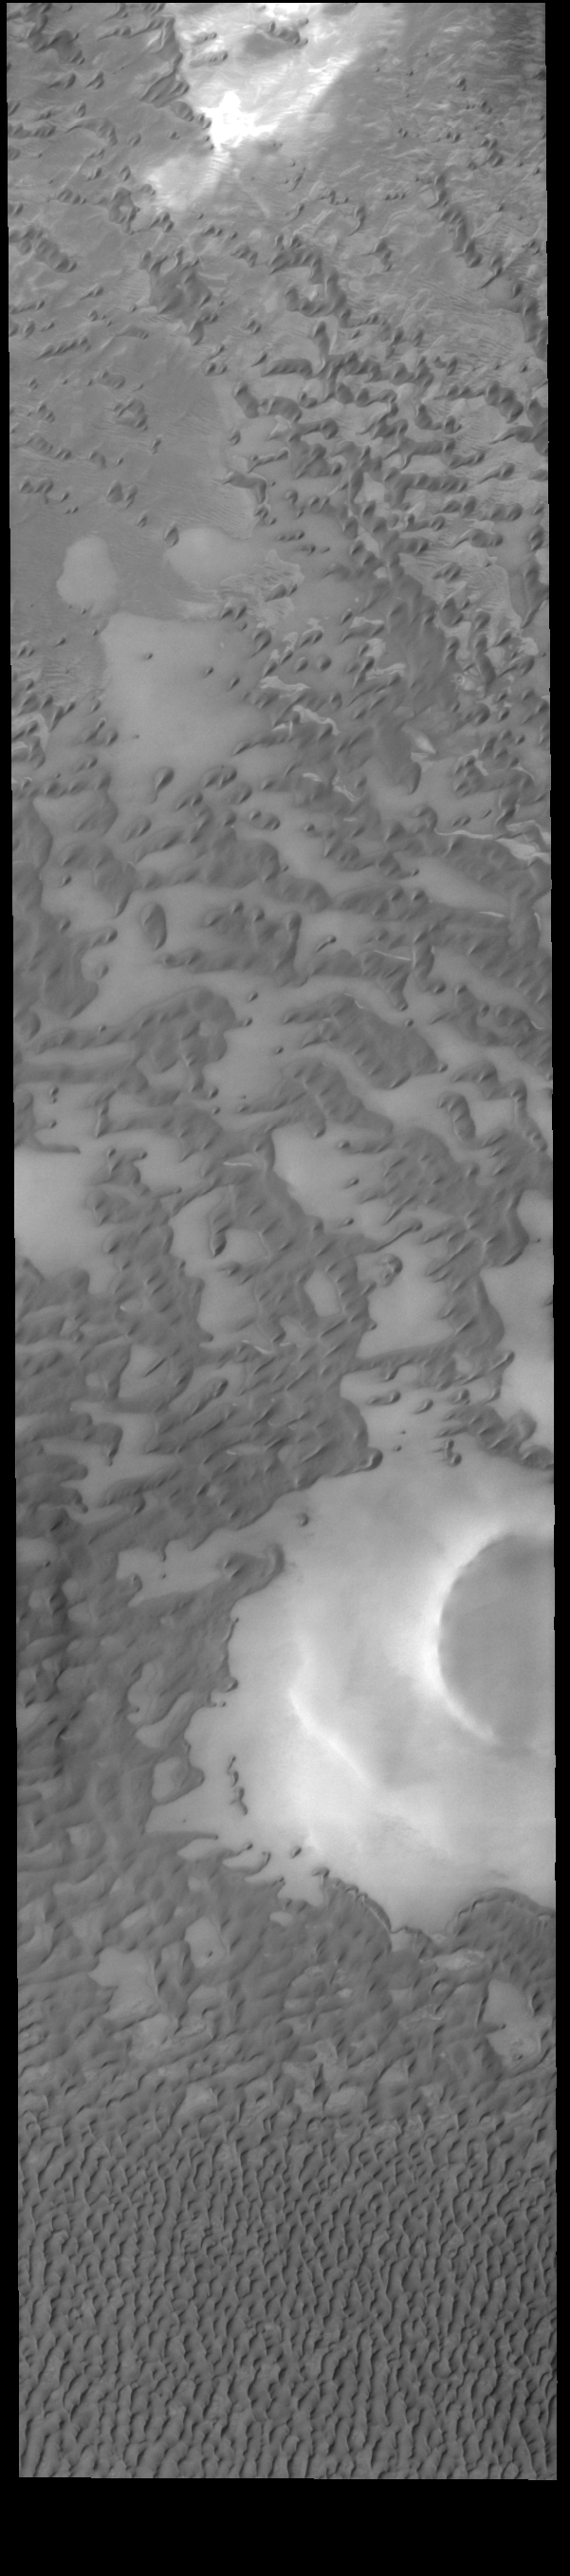

Olympia Undae

This VIS image shows part of Olympia Undae, a large dune field that surrounds part of the north polar cap. At the top of the image the dunes are small and isolated. As the amount of available sand increases the density of dunes increases. This is seen at the bottom of the image. Collected during northern summer, the dunes are completely free of ice and frost.

Credit: NASA/JPL-Caltech/ASU